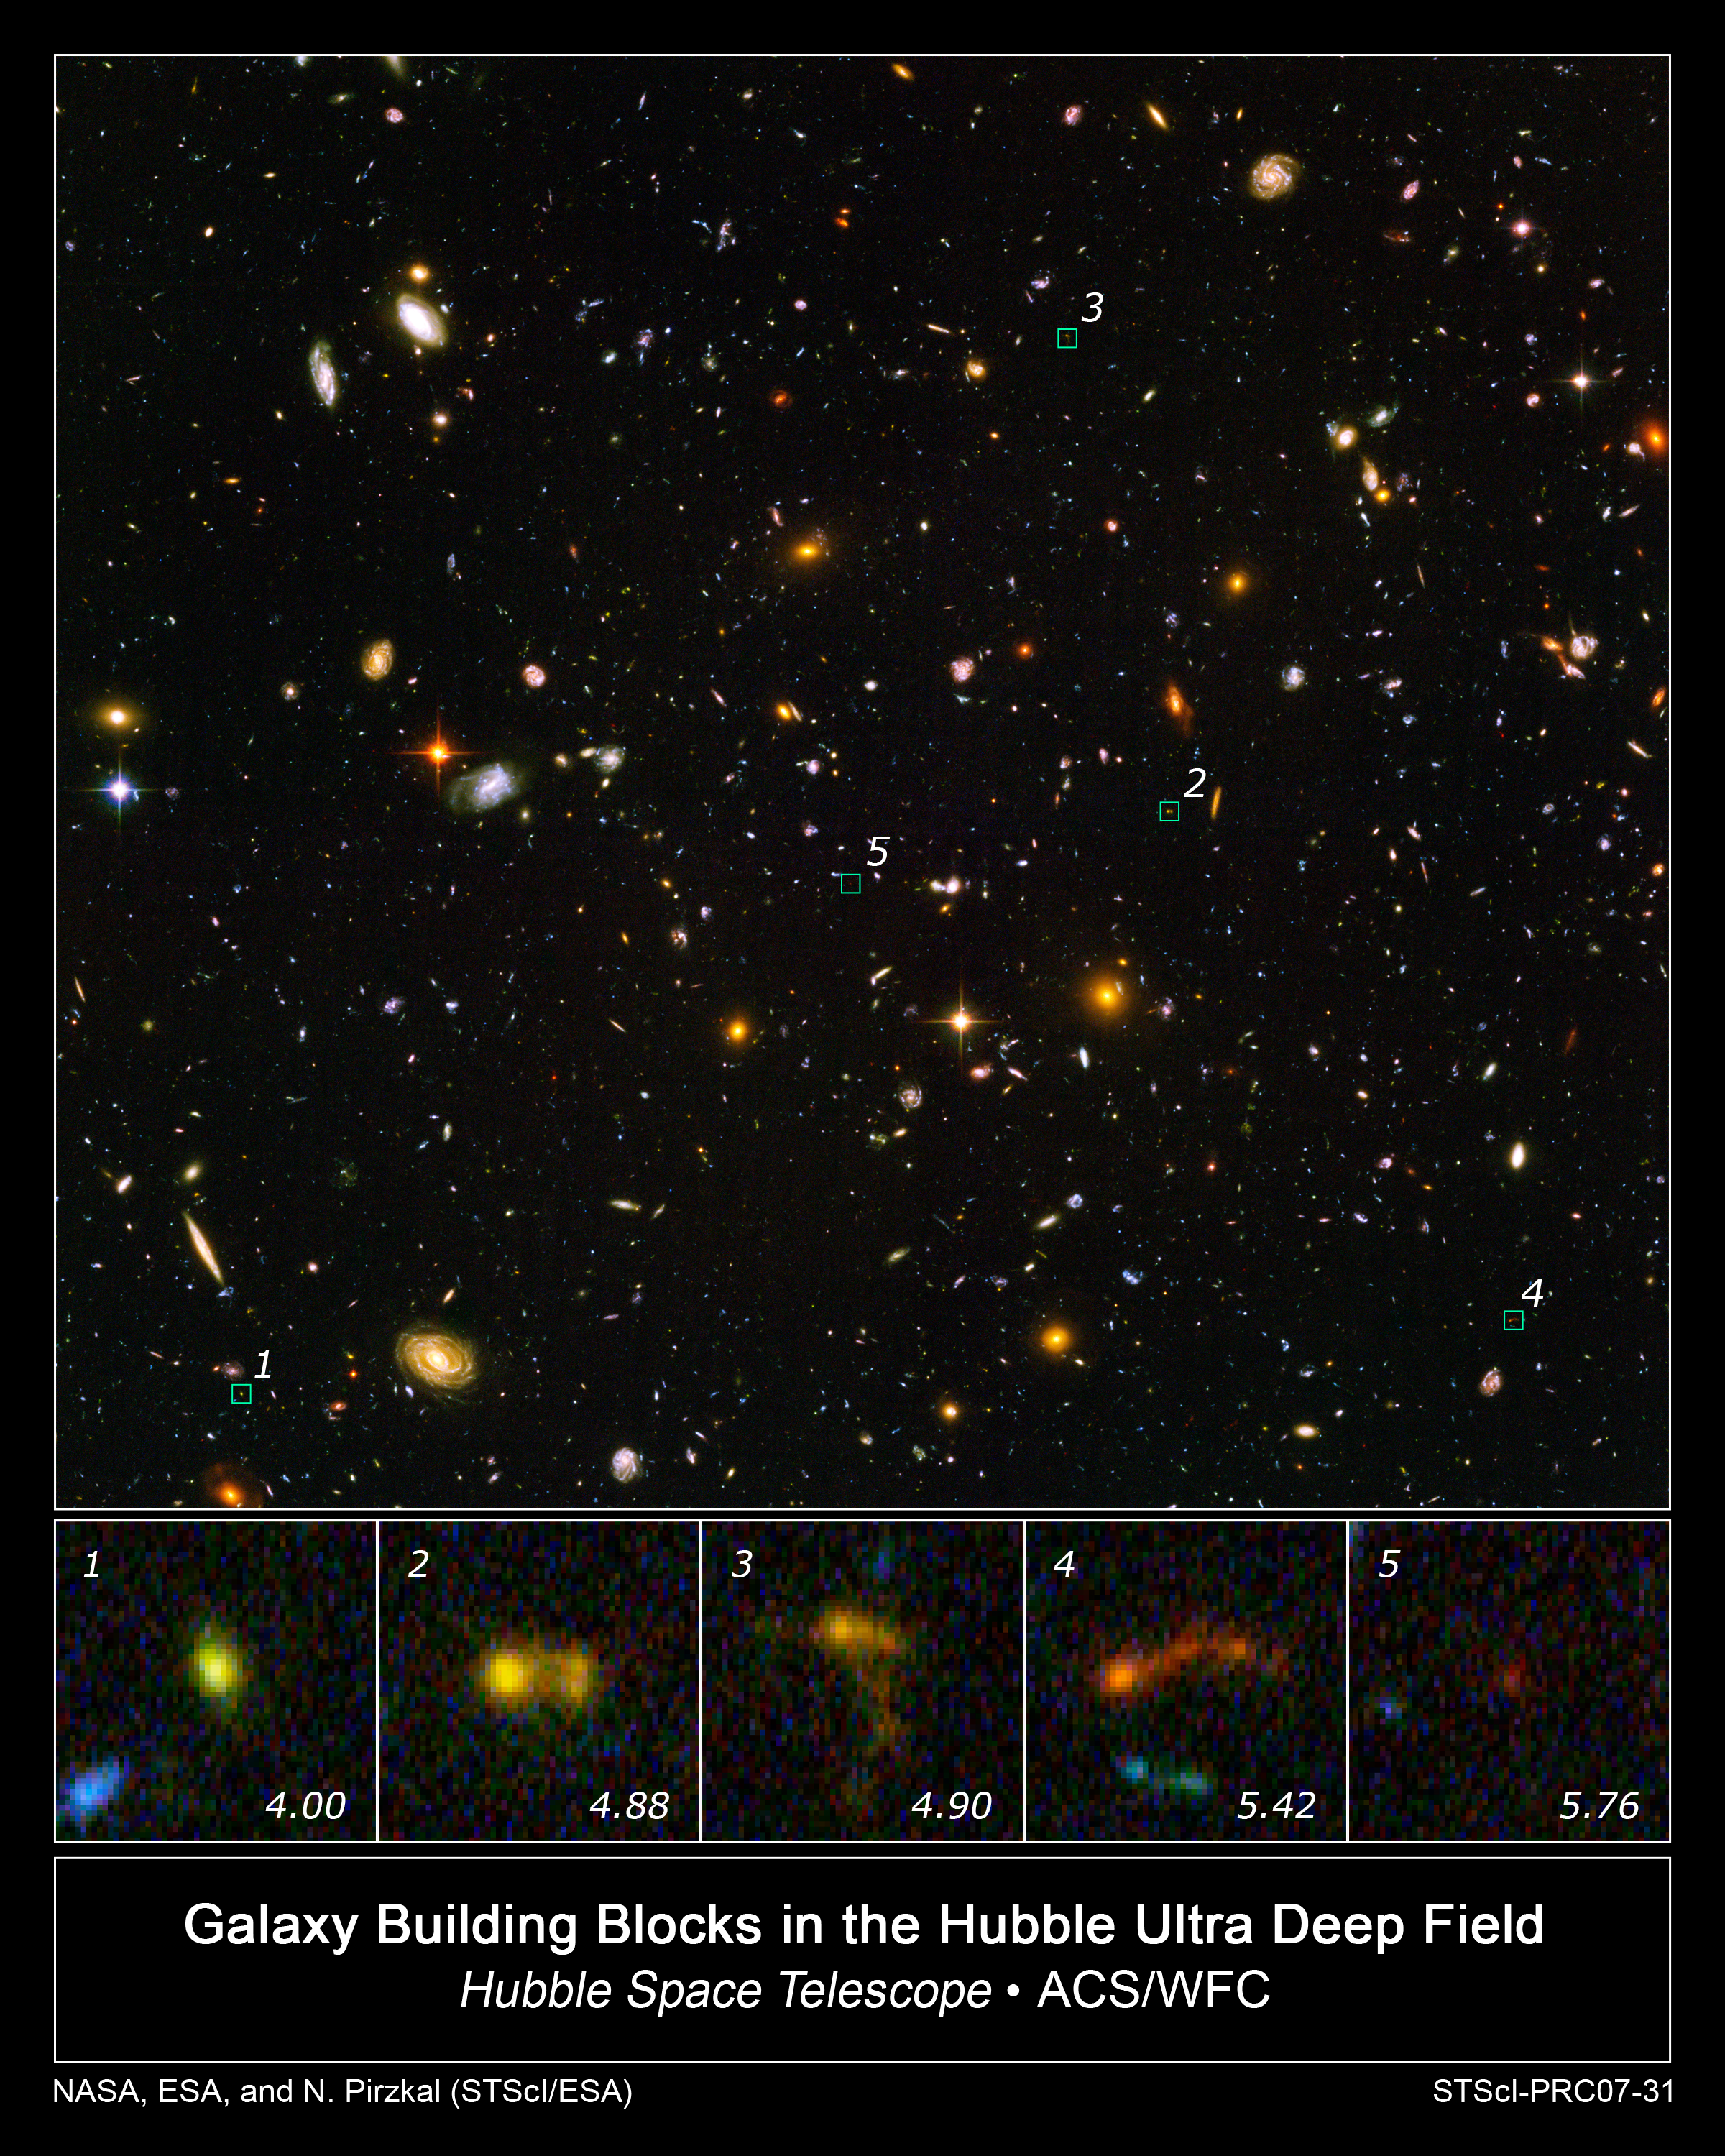

Hubble and Spitzer Uncover Smallest Galaxy Building Blocks

In this image of the Hubble Ultra Deep Field, several objects are identified as the faintest, most compact galaxies ever observed in the distant universe. They are so far away that we see them as they looked less than one billion years after the Big Bang. Blazing with the brilliance of millions of stars, each of the newly discovered galaxies is a hundred to a thousand times smaller than our Milky Way Galaxy.

The bottom row of pictures shows several of these clumps (distance expressed in redshift value). Three of the galaxies appear to be slightly disrupted. Rather than being shaped like rounded blobs, they appear stretched into tadpole-like shapes. This is a sign that they may be interacting and merging with neighboring galaxies to form larger structures.

The detection required joint observations between Hubble and NASA's Spitzer Space Telescope. Blue light seen by Hubble shows the presence of young stars. The absence of infrared light from Spitzer observations conclusively shows that these are truly young galaxies without an earlier generation of stars.

Credit: NASA, ESA, and N. Pirzkal (STScI/ESA)